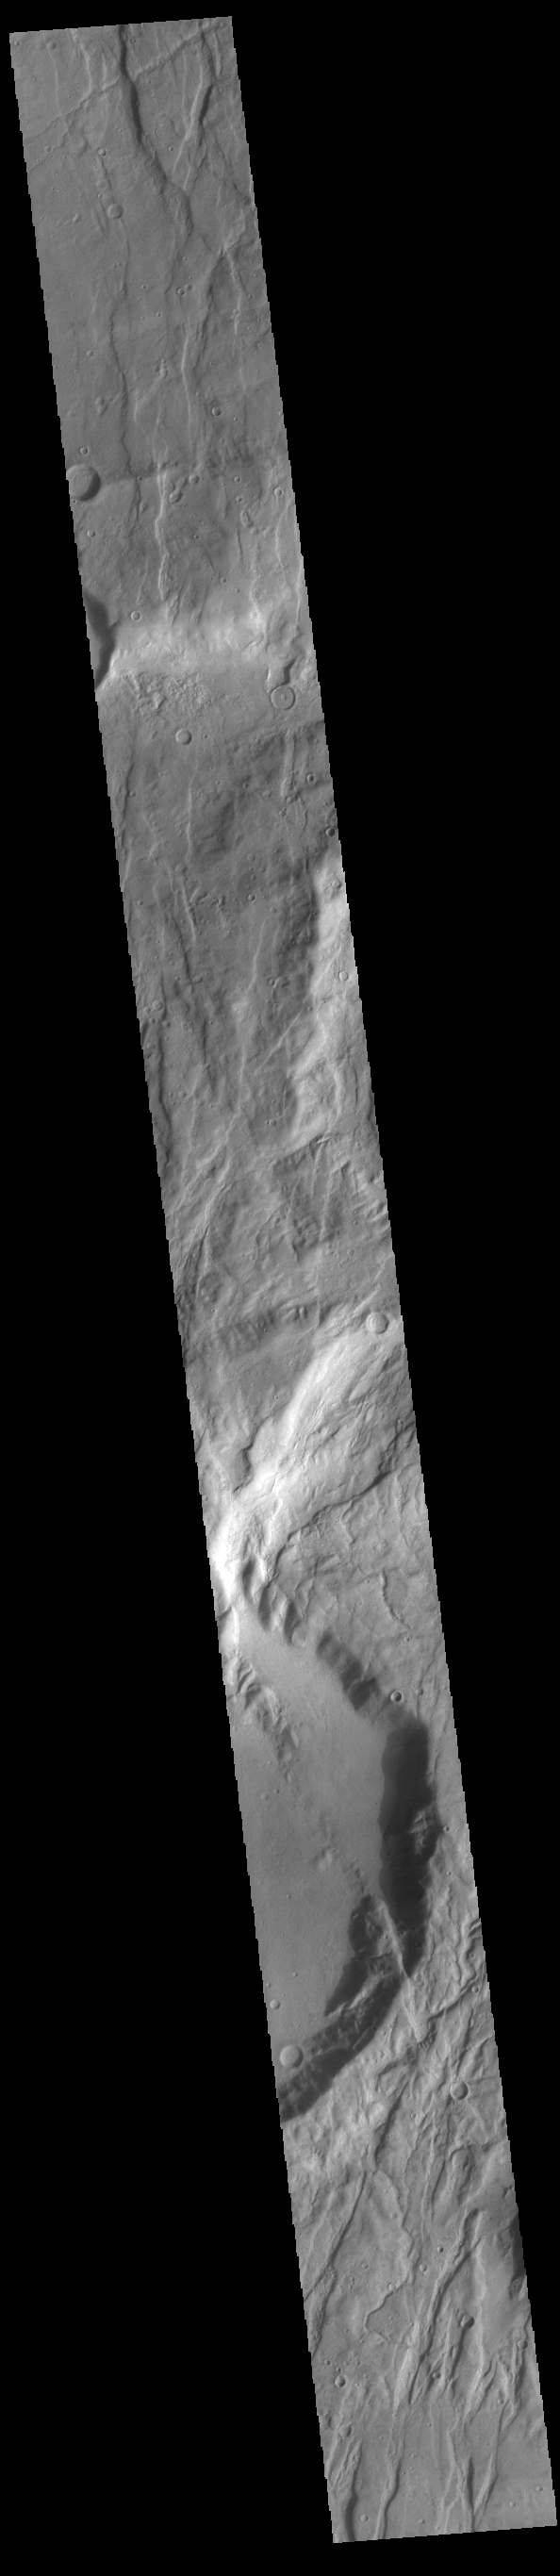

Claritas Fossae

Located between the lava plains of Daedalia Planum and Solis Planum, Claritas Fossae is a graben filled highland. Graben are formed by tectonic activity, where extensional forces stretch the surface allowing blocks of material to slide down between paired faults. These linear grabens are termed fossae. This region of Mars had very active tectonism and volcanism, resulting in the huge volcanos like Arsia Mons and deep chasmata of Valles Marineris. Claritas Fossae was formed prior to the large lava flows of the Tharsis region.

Credit: NASA/JPL-Caltech/ASU